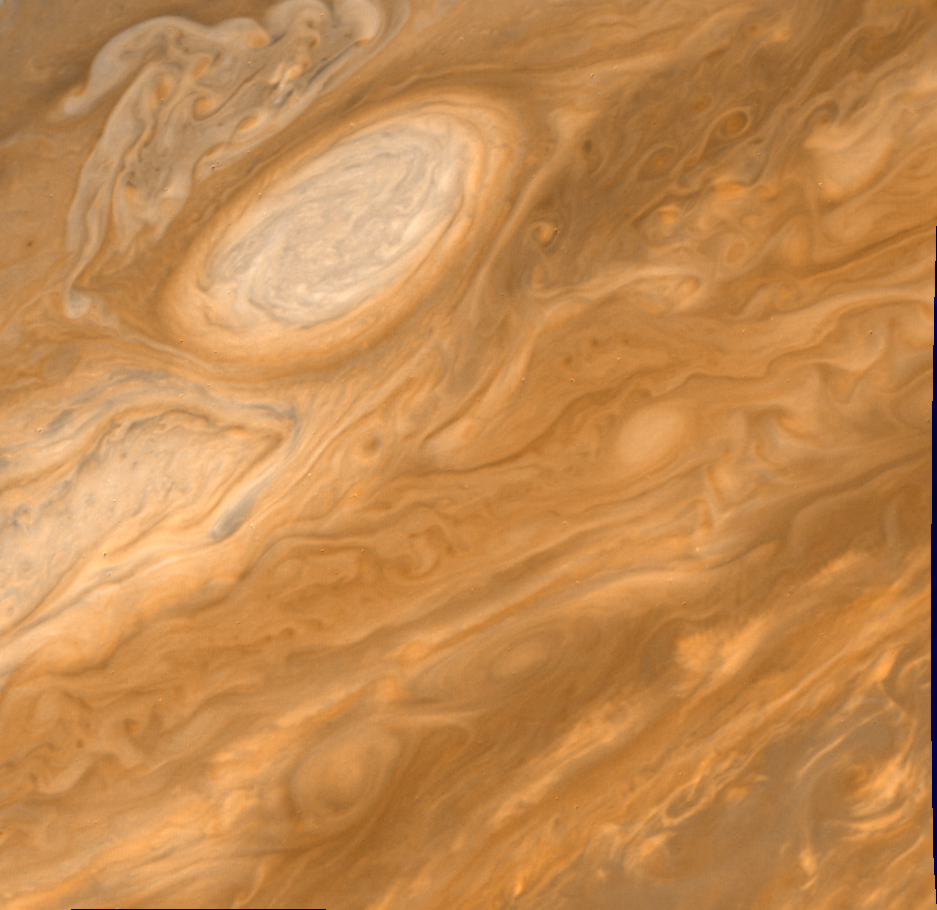

Jupiter White Oval

This image shows one of the long-lived white oval clouds which have resided in the Jovian southern hemisphere for nearly 40 years. This cloud that is at a longitude west of the Great Red Spot. All of the clouds show very similar internal structures. To the east of each of them, recirculating currents are clearly seen. This photo was taken on July 5 by Voyager 2 from a distance of 3.4 million kilometers.

Credit: NASA/JPL